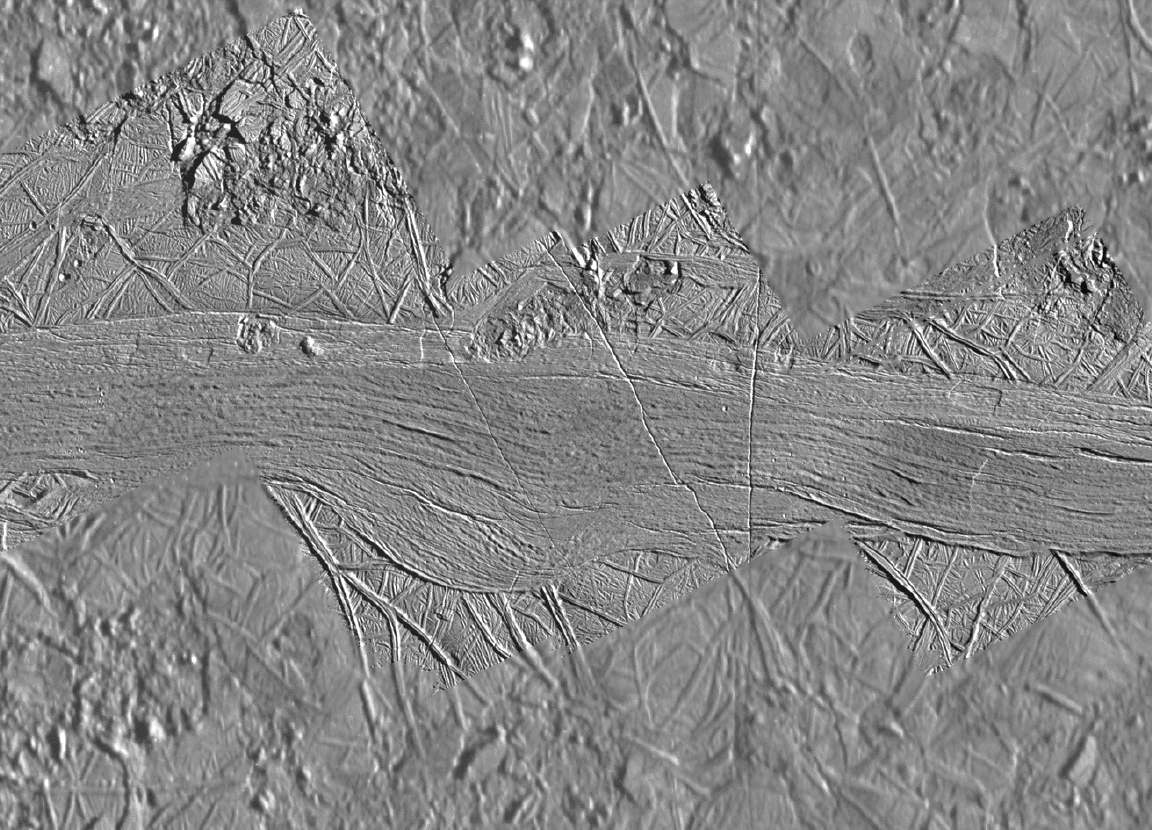

Agenor Linea at High Resolution

Agenor Linea is an unusual feature on Jupiter’s icy moon Europa since it is brighter than its surroundings while most of Europa’s ridges and bands are relatively dark. During the Galileo spacecraft’s 17th orbit of Jupiter, high resolution images were obtained of Agenor Linea near Europa’s day/night boundary so as to emphasize fine surface details. This mosaic shows high resolution images embedded in slightly lower resolution images which were also acquired during the 17th orbit. The Galileo images show that Agenoris not a ridge, but is relatively flat. Its interior consists of several long bands, just one of which is the very bright feature known as Agenor. Each long band shows fine striations along its length. A few very small craters pockmark Agenor Linea and its surroundings. Agenor is cut by some narrow fractures, and by some small subcircular features called lenticulae. Rough chaotic terrain is visible at the top and bottom of this photo, and appears to be “eating away” at the edges of Agenor. Though previously it was suspected that Agenor Linea might be one of the youngest features on Europa, this new [sic] view shows that it is probably not.

North is to the upper right of the picture and the sun illuminates the surface from the east. The image, centered at 44 degrees south latitude and 219 degrees west longitude, covers an area approximately 130 by 95 kilometers (80 by 60 miles). The highest resolution images were obtained at a resolution of about 50 meters (165 feet) per picture element and are shown here in context at about 220 meters per picture element. The images were taken on September 26th, 1998 at ranges as close as 5000 kilometers (3100 miles) by the Solid State Imaging (SSI) system on NASA’s Galileo spacecraft.

The Jet Propulsion Laboratory, Pasadena, CA manages the Galileo mission for NASA’s Office of Space Science, Washington, DC.

This image and other images and data received from Galileo are posted on the World Wide Web, on the Galileo mission home page at URLhttp://solarsystem.nasa.gov/galileo/. Background information and educational context for the images can be found at URLhttp://www.jpl.nasa.gov/galileo/sepo.

Credit: NASA/JPL